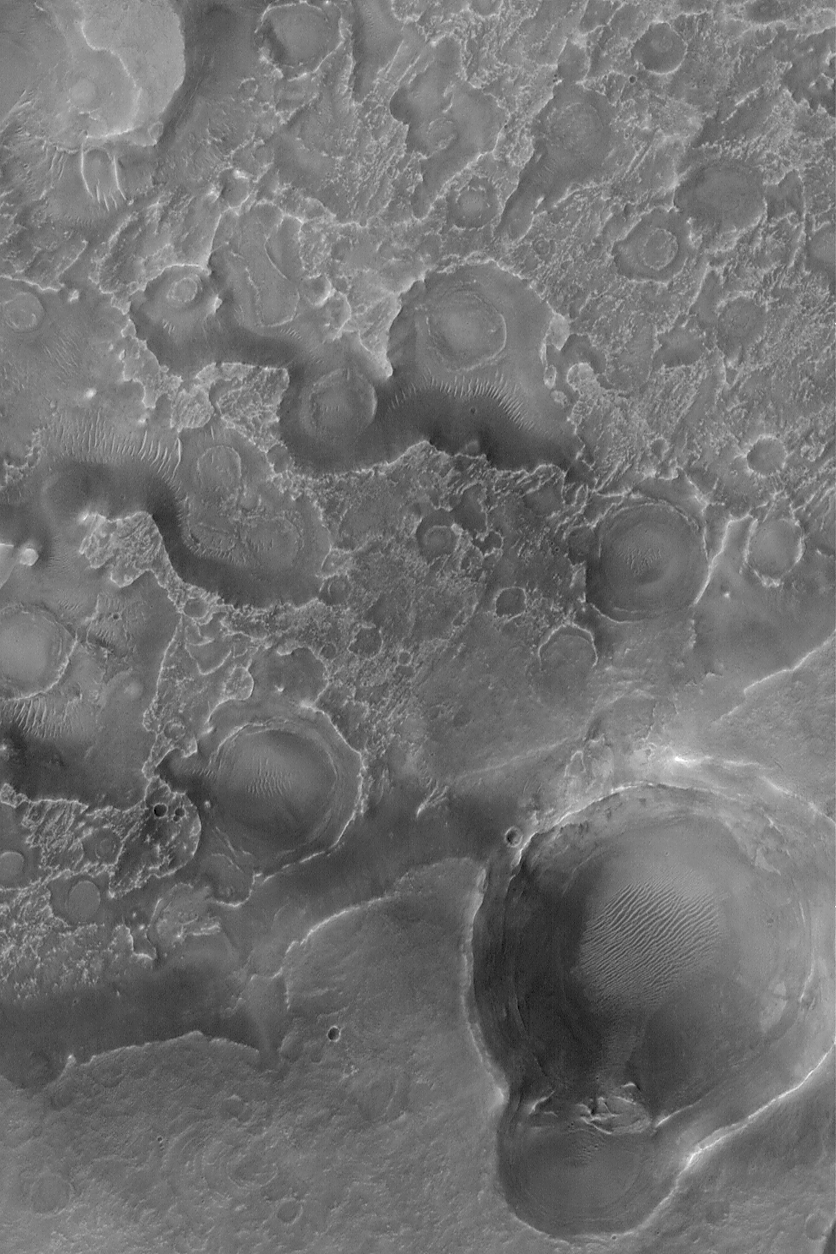

Northeast Arabia Terra

9 September 2004
Northeastern Arabia Terra is a heavily eroded portion of the martian cratered highlands. Layered rock, containing filled and buried valleys and ancient impact craters, has been eroded such that these once-buried features are now partially exposed at the martian surface. This Mars Global Surveyor (MGS) Mars Orbiter Camera (MOC) image shows an example of a field of circular and somewhat circular features that once were impact craters that were subsequently filled, buried, then exhumed to form the patterns exhibited here. The image is located near 25.6°N, 290.2°W. The image covers an area approximately 3 km (1.9 mi) across and is illuminated by sunlight from the lower left.

Credit: NASA/JPL/Malin Space Science Systems